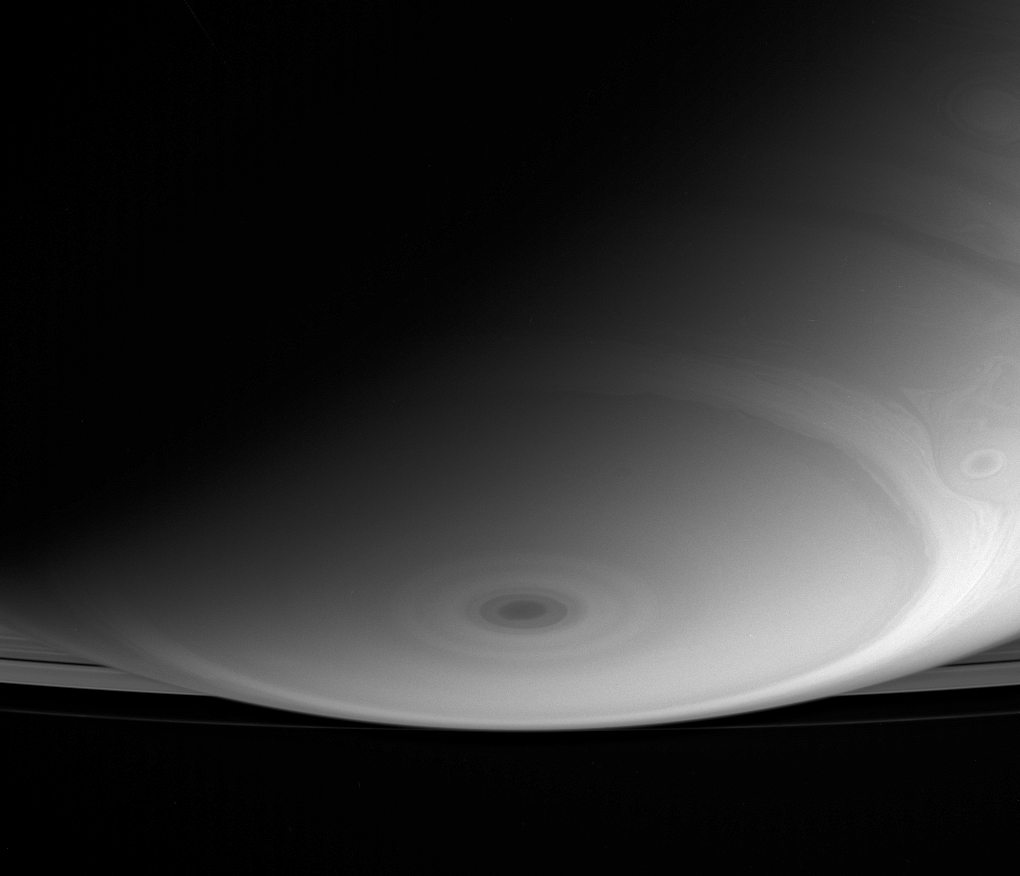

Down Below

The Cassini spacecraft’s current high-inclination orbit allows for some fantastic perspectives, like this shot of Saturn’s south pole, which looks toward the rings beyond.

The dark bullseye at the pole marks the eye of a great hurricane-like storm investigated by Cassini in 2006. (See

PIA08332

Looking Saturn in the Eye.)

The image was taken with the Cassini spacecraft wide-angle camera using a spectral filter sensitive to wavelengths of infrared light centered at 728 nanometers. The view was acquired on Dec. 13, 2006 at a distance of approximately 790,000 kilometers (491,000 miles) from Saturn. Image scale is 44 kilometers (27 miles) per pixel.

The Cassini-Huygens mission is a cooperative project of NASA, the European Space Agency and the Italian Space Agency. The Jet Propulsion Laboratory, a division of the California Institute of Technology in Pasadena, manages the mission for NASA’s Science Mission Directorate, Washington, D.C. The Cassini orbiter and its two onboard cameras were designed, developed and assembled at JPL. The imaging operations center is based at the Space Science Institute in Boulder, Colo.

Credit: NASA/JPL/Space Science Institute